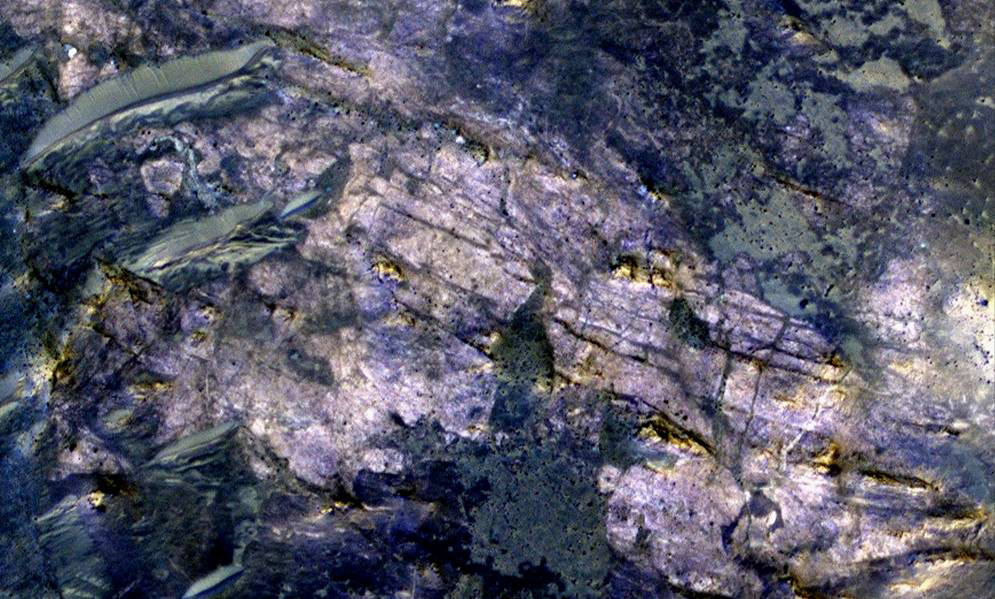

Fractures in Carbonate-Bearing Rocks at Mars’ Huygens Basin

This image from orbit covers an area about 460 meters (about 1,500 feet) across, in which carbonate minerals have been identified from spectrometer observations. Fractures and possible layers are visible in the light-toned rock exposure containing the carbonates.

The location is inside an unnamed crater about 35 kilometers (22 miles) in diameter that is on the uplifted rim of Huygens crater, which is 467 kilometers (290 miles) in diameter. The excavations by the impacts that dug first Huygens and then the smaller crater have exposed material in this image that had been buried an estimated 5 kilometers (3 miles) deep. The carbonates may be from part of an extensive buried layer that could hold much of the carbon that was once in a thick Martian atmosphere of carbon dioxide, some researchers propose. Mars now has a thin atmosphere that is mostly carbon dioxide, but evidence that liquid water was once widespread on the surface suggests the atmosphere was much thicker billions of years ago.

The High Resolution Imaging Science Experiment (HiRISE) camera on NASA’s Mars Reconnaissance Orbiter provided this image. Identification of iron or calcium carbonates at this site, and also of clay minerals indicating a formerly wet environment, comes from an observation by the Compact Reconnaissance Imaging Spectrometer for Mars (CRISM) on the same orbiter. In the presence of water and other conditions, carbon dioxide in the atmosphere can be captured into carbonate minerals.

The image is presented in false color, making differences in surface composition more visible than they would appear to the human eye. It combines information collected separately in red, blue-green, and near-infrared wavelengths.

The image is from HiRISE observation ESP_012897_168, made on April 27, 2009, and centered at 11.6 degrees south latitude, 51.9 degrees east longitude.

HiRISE is operated by the University of Arizona, Tucson. The instrument was built by Ball Aerospace & Technologies Corp., Boulder, Colo. The Johns Hopkins University Applied Physics Laboratory, Laurel, Md., led the effort to build the CRISM instrument and operates CRISM in coordination with an international team of researchers from universities, government and the private sector. NASA’s Jet Propulsion Laboratory, a division of the California Institute of Technology in Pasadena, manages the Mars Reconnaissance Orbiter for NASA’s Science Mission Directorate, Washington. Lockheed Martin Space Systems, Denver, is NASA’s industry partner for the mission and built the spacecraft.

Credit: NASA/JPL-Caltech/Univ. of Arizona